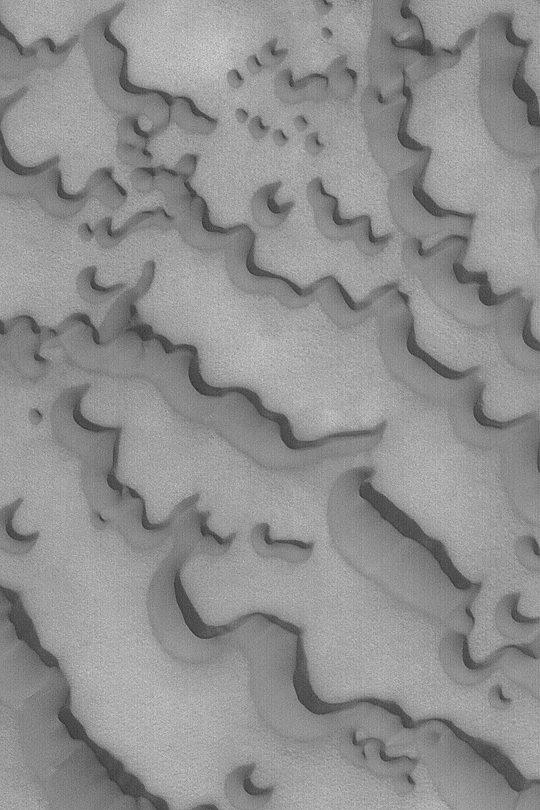

North Polar Sand Dunes

MGS MOC Release No. MOC2-417, 10 July 2003

The martian north polar ice cap is surrounded by fields of dark, windblown sand dunes. This March 2003 Mars Global Surveyor (MGS) Mars Orbiter Camera (MOC) image shows dunes near 76.5°N, 264.7°W. The steep dune slip faces indicate wind transport of sand from the lower left toward the upper right. Sunlight illuminates the scene from the lower left.

Credit: NASA/JPL/Malin Space Science Systems